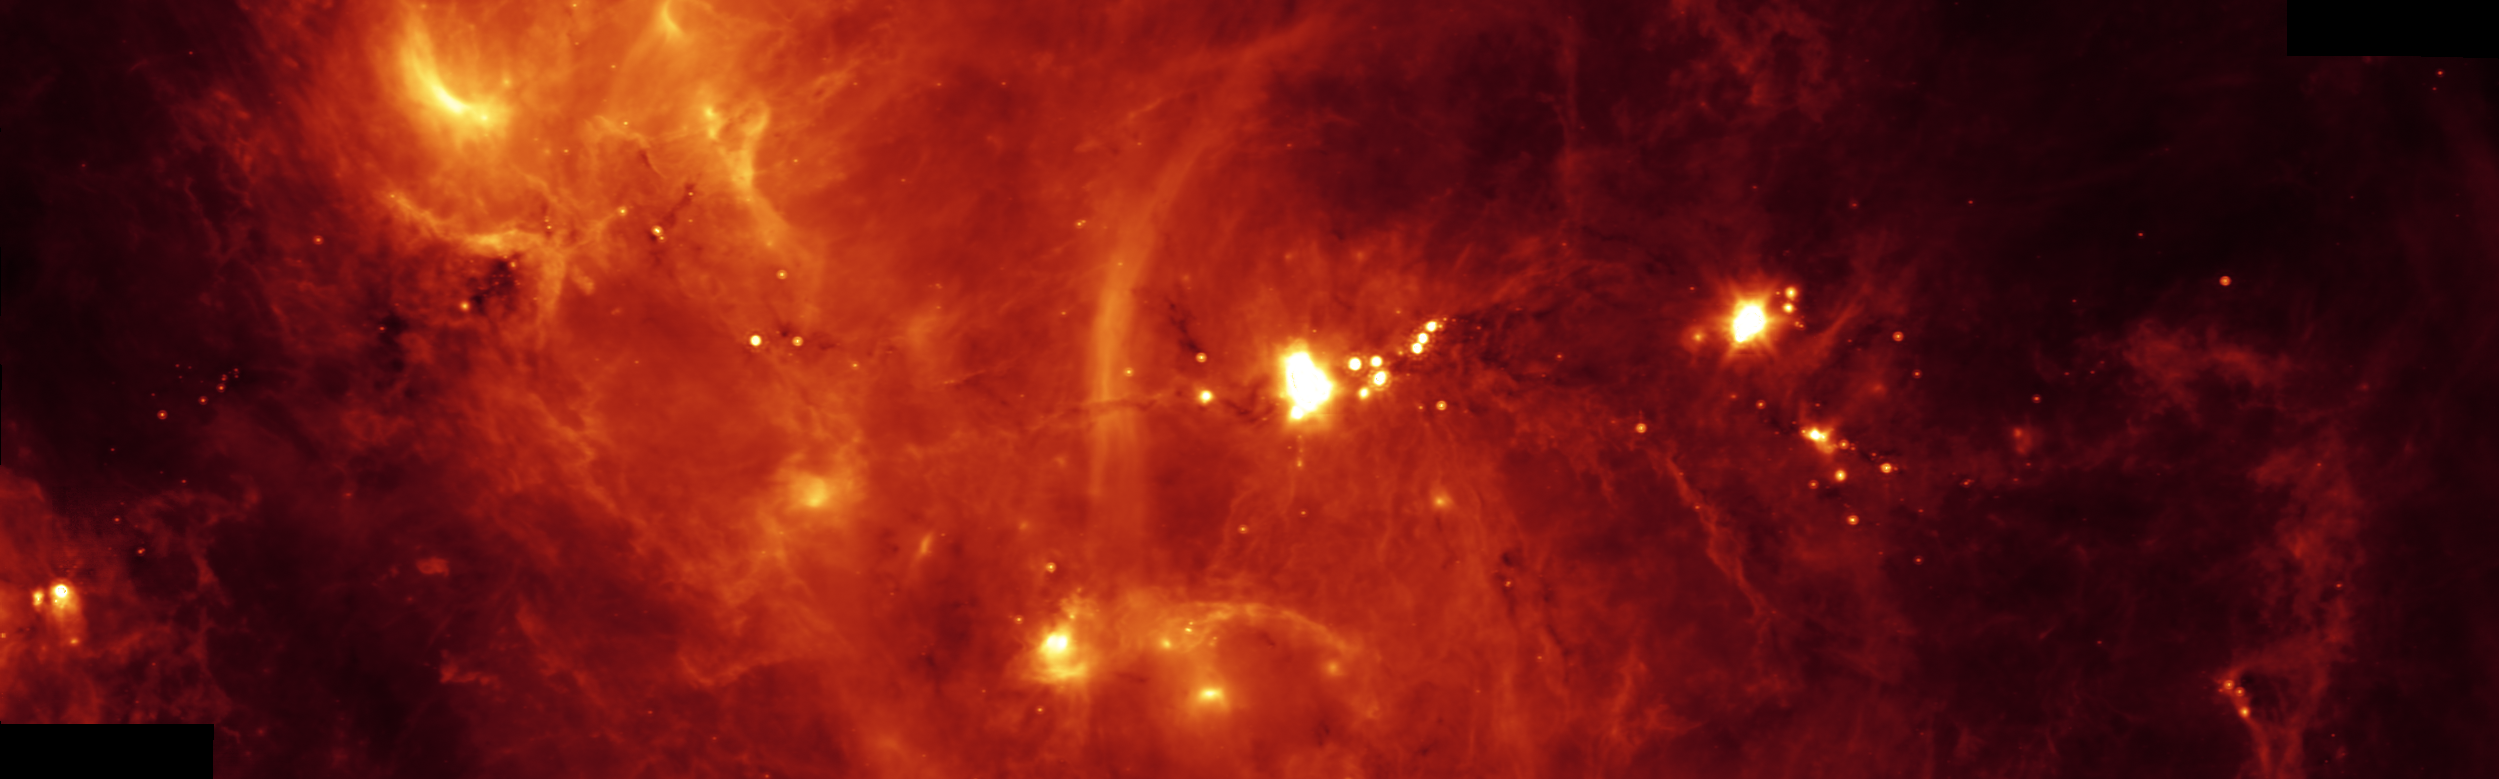

Spitzer MIPS view of Star Formation in the DR21 Region

Hidden behind a shroud of dust in the constellation Cygnus is an exceptionally bright source of radio emission called DR21. Visible light images reveal no trace of what is happening in this region because of heavy dust obscuration. In fact, visible light is attenuated in DR21 by a factor of more than 10,000,000,000,000,000,000,000,000,000, 000,000,000,000 (ten thousand trillion heptillion).

This image, from NASA's Spitzer Space Telescope, allows us to peek behind the cosmic veil and pinpoint one of the most massive natal stars yet seen in our Milky Way galaxy. The never-before-seen star is 100,000 times as bright as the Sun. Also revealed for the first time is a powerful outflow of hot gas emanating from this star and bursting through a giant molecular cloud.

The image shows a 24-micron image mosaic, obtained with the Multiband Imaging Photometer aboard Spitzer (MIPS). This image maps the cooler infrared emission from interstellar dust found throughout the interstellar medium. The DR21 complex is clearly seen near the center of the strip, which covers about twice the area of the IRAC image.

Perhaps the most fascinating feature in this image is a long and shadowy linear filament extending towards the 10 o'clock position of DR21. This jet of cold and dense gas, nearly 50 light-years in extent, appears in silhouette against a warmer background. This filament is too long and massive to be a stellar jet and may have formed from a pre-existing molecular cloud core sculpted by DR21's strong winds. Regardless of its true nature, this jet and the numerous other arcs and wisps of cool dust signify the interstellar turbulence normally unseen by the human eye.

Credit: NASA/JPL-Caltech/A. Noriega-Crespo (SSC/Caltech)